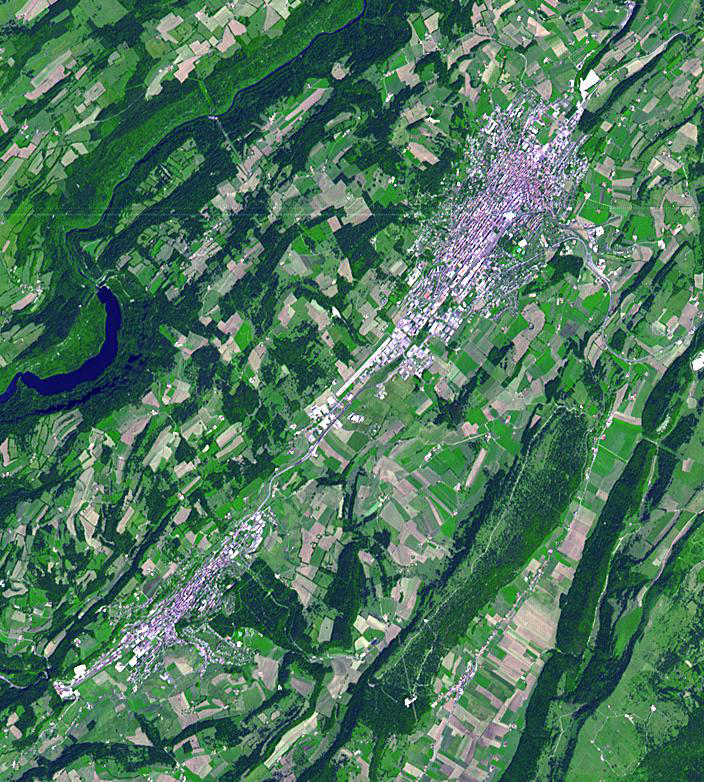

La Chaux-de-Fonds, Switzerland

La Chaux-de-Fonds is a Swiss city in the Jura Mountains, founded in 1656. Its growth and prosperity are mainly due to the watch making industry. Completely destroyed by fire in 1794, La Chaux-de-Fonds was rebuilt along an open-ended scheme of parallel strips on which residentiaol housing and workshops intermingle, reflecting the need of the watch-making culture. The town is the home of famous watchmaking manufacturers including Cartier, Movado, Breitling TAG Heuer, Louis Vitton, and Corum. La Chaux-de-Fonds and the nearby town of Le Locle are bothe listed as UNESCO World Heritage sites. The image was acquired on July 15, 2007, covers an area of 10.6 x 11.7 km, and is located near 47.1 degrees north latitude, 6.8 degrees east longitude.

With its 14 spectral bands from the visible to the thermal infrared wavelength region and its high spatial resolution of 15 to 90 meters (about 50 to 300 feet), ASTER images Earth to map and monitor the changing surface of our planet. ASTER is one of five Earth-observing instruments launched Dec. 18, 1999, on Terra. The instrument was built by Japan’s Ministry of Economy, Trade and Industry. A joint U.S./Japan science team is responsible for validation and calibration of the instrument and data products.

The broad spectral coverage and high spectral resolution of ASTER provides scientists in numerous disciplines with critical information for surface mapping and monitoring of dynamic conditions and temporal change. Example applications are: monitoring glacial advances and retreats; monitoring potentially active volcanoes; identifying crop stress; determining cloud morphology and physical properties; wetlands evaluation; thermal pollution monitoring; coral reef degradation; surface temperature mapping of soils and geology; and measuring surface heat balance.

The U.S. science team is located at NASA’s Jet Propulsion Laboratory, Pasadena, Calif. The Terra mission is part of NASA’s Science Mission Directorate, Washington, D.C.

Credit: NASA/GSFC/METI/ERSDAC/JAROS, and U.S./Japan ASTER Science Team